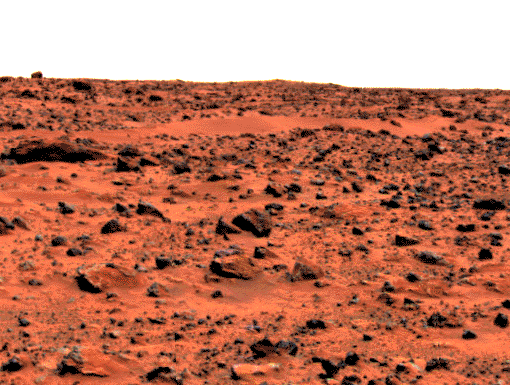

“Roadrunner Flats”

This enhanced color image of the Pathfinder landing site shows the eastern horizon. The elongated, reddish, low contrast region in the distance is “Roadrunner Flats.” This image was taken by the Imager for Mars Pathfinder (IMP).

Mars Pathfinder is the second in NASA’s Discovery program of low-cost spacecraft with highly focused science goals. The Jet Propulsion Laboratory, Pasadena, CA, developed and manages the Mars Pathfinder mission for NASA’s Office of Space Science, Washington, D.C. JPL is a division of the California Institute of Technology (Caltech). The Imager for Mars Pathfinder (IMP) was developed by the University of Arizona Lunar and Planetary Laboratory under contract to JPL. Peter Smith is the Principal Investigator.

Photojournal note: Sojourner spent 83 days of a planned seven-day mission exploring the Martian terrain, acquiring images, and taking chemical, atmospheric and other measurements. The final data transmission received from Pathfinder was at 10:23 UTC on September 27, 1997. Although mission managers tried to restore full communications during the following five months, the successful mission was terminated on March 10, 1998.

Credit: NASA/JPL/USGS